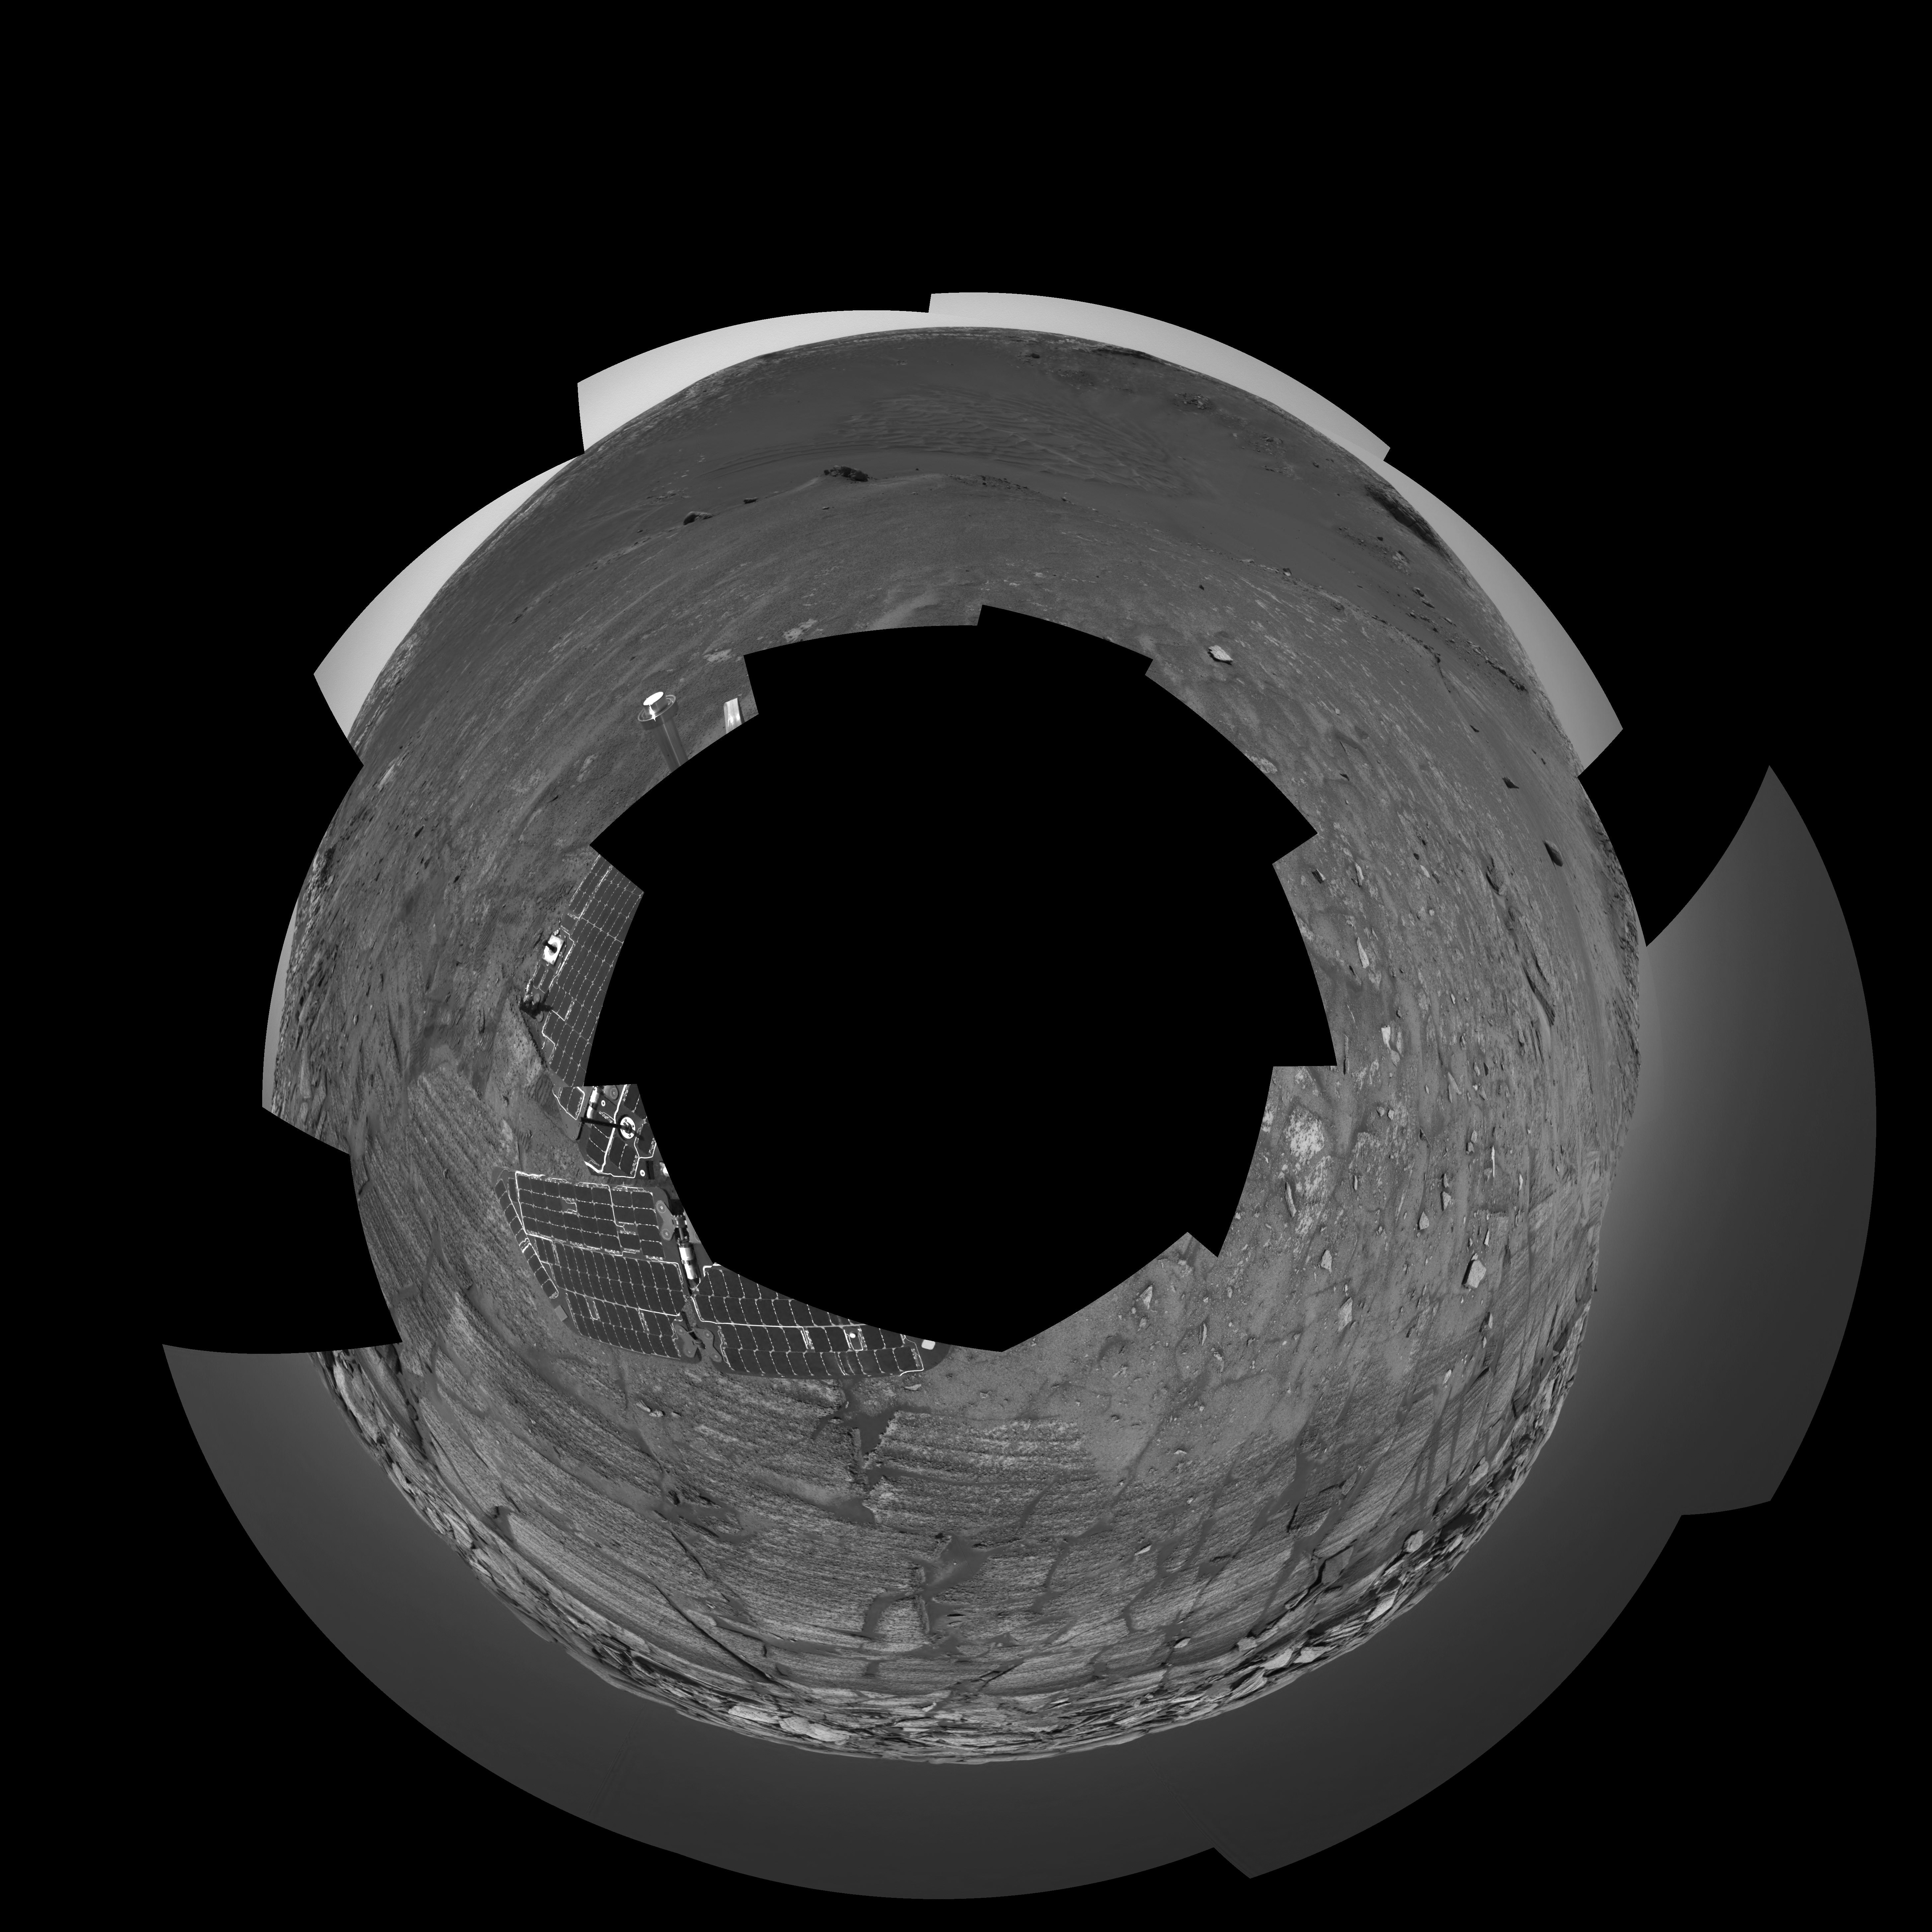

Opportunity at the Wall (Polar)

The navigation camera on NASA’s Mars Exploration Rover Opportunity took images during the rover’s 285th martian day (Nov. 11, 2004) that are combined into this 360-degree panorama. Opportunity had reached the base of “Burns Cliff,” a portion of the inner wall of “Endurance Crater.” This view shows rock layers in the wall. The rover’s position when taking the images was labeled Opportunity site 37, position 550. This view is presented in a polar projection with geometric seam correction.

Credit: NASA/JPL